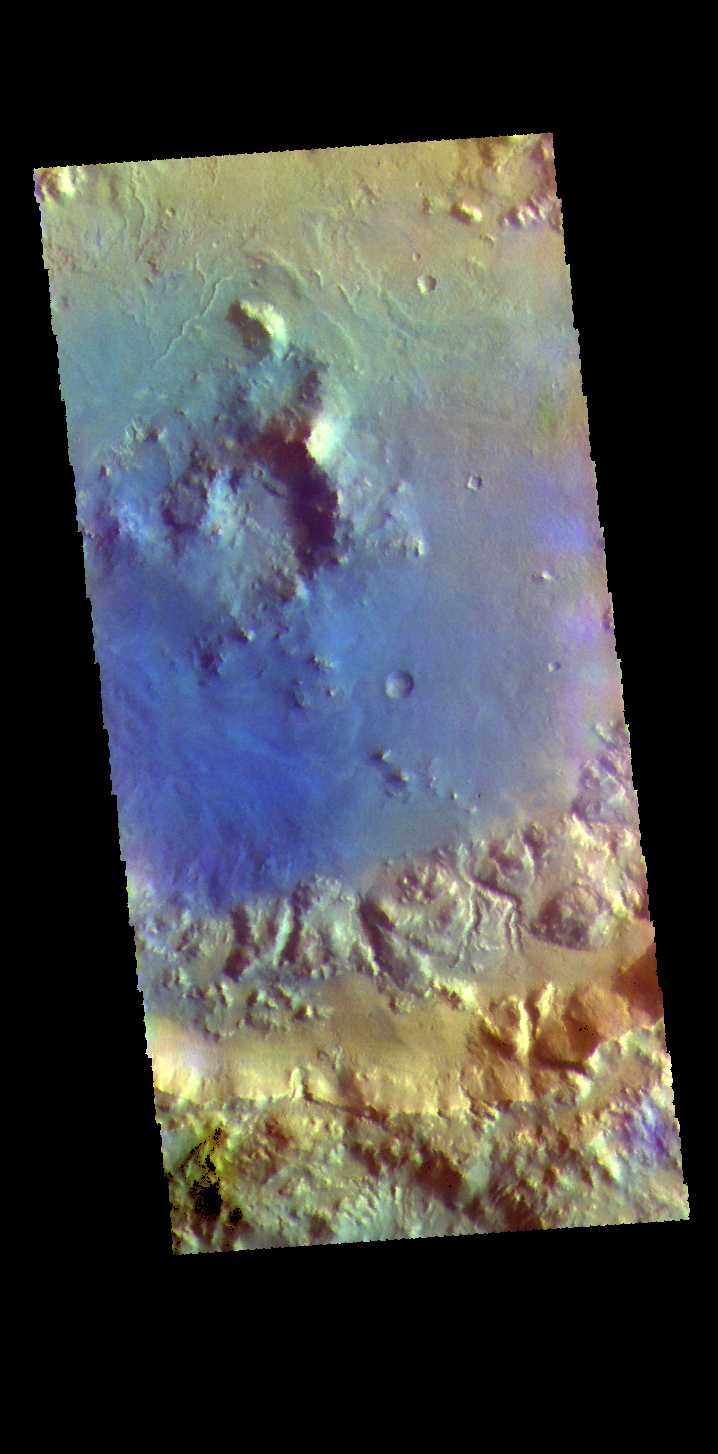

Arabia Terra Crater – False Color

The THEMIS VIS camera contains 5 filters. The data from different filters can be combined in multiple ways to create a false color image. These false color images may reveal subtle variations of the surface not easily identified in a single band image. Today’s false color image shows a crater in Arabia Terra. Dark blue in this filter combination indicates basaltic sand.

Credit: NASA/JPL-Caltech/ASU